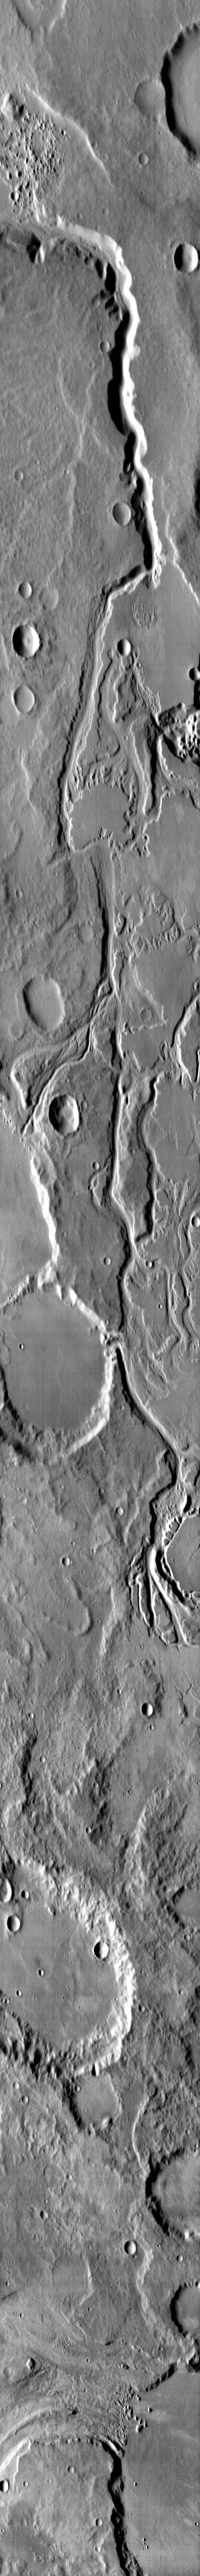

Mangala Vallis

This daytime IR image shows a portion of Mangala Vallis.

Image information: VIS instrument. Latitude -6.4N, Longitude 207.5E. 124 meter/pixel resolution.

Please see the THEMIS Data Citation Note for details on crediting THEMIS images.

Note: this THEMIS visual image has not been radiometrically nor geometrically calibrated for this preliminary release. An empirical correction has been performed to remove instrumental effects. A linear shift has been applied in the cross-track and down-track direction to approximate spacecraft and planetary motion. Fully calibrated and geometrically projected images will be released through the Planetary Data System in accordance with Project policies at a later time.

NASA’s Jet Propulsion Laboratory manages the 2001 Mars Odyssey mission for NASA’s Office of Space Science, Washington, D.C. The Thermal Emission Imaging System (THEMIS) was developed by Arizona State University, Tempe, in collaboration with Raytheon Santa Barbara Remote Sensing. The THEMIS investigation is led by Dr. Philip Christensen at Arizona State University. Lockheed Martin Astronautics, Denver, is the prime contractor for the Odyssey project, and developed and built the orbiter. Mission operations are conducted jointly from Lockheed Martin and from JPL, a division of the California Institute of Technology in Pasadena.

Credit: NASA/JPL/ASU